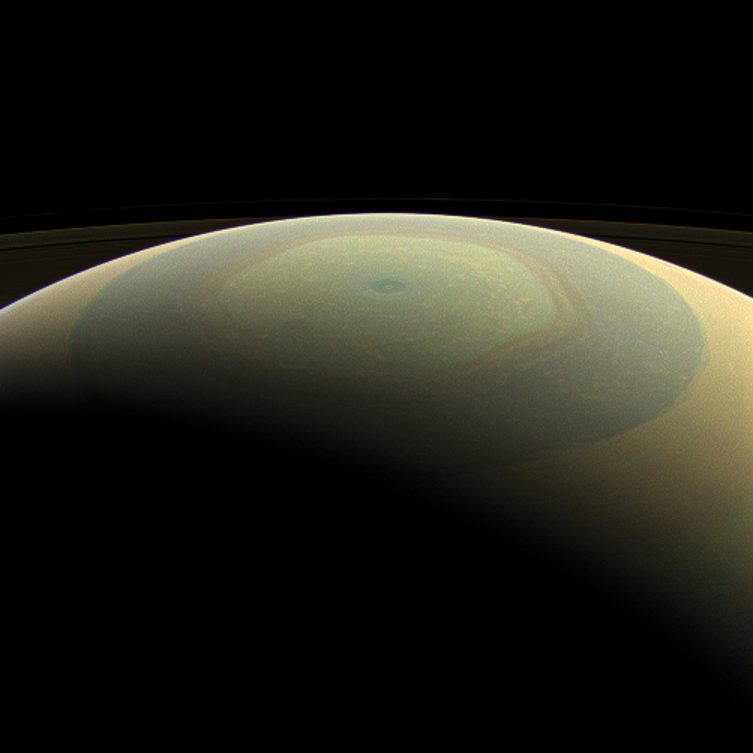

Painted Lines on an Ornament

The globe of Saturn, seen here in natural color, is reminiscent of a holiday ornament in this wide-angle view from NASA’s Cassini spacecraft. The characteristic hexagonal shape of Saturn’s northern jet stream, somewhat yellow here, is visible. At the pole lies a Saturnian version of a high-speed hurricane, eye and all.

To learn more about Saturn’s north polar region see PIA14944 and PIA14945.

This view is centered on terrain at 75 degrees north latitude, 120 degrees west longitude. Images taken using red, green and blue spectral filters were combined to create this natural-color view. The images were taken with the Cassini spacecraft wide-angle camera on July 22, 2013.

This view was acquired at a distance of approximately 611,000 miles (984,000 kilometers) from Saturn. Image scale is 51 miles (82 kilometers) per pixel.

The Cassini-Huygens mission is a cooperative project of NASA, the European Space Agency and the Italian Space Agency. The Jet Propulsion Laboratory, a division of the California Institute of Technology in Pasadena, manages the mission for NASA’s Science Mission Directorate, Washington, D.C. The Cassini orbiter and its two onboard cameras were designed, developed and assembled at JPL. The imaging operations center is based at the Space Science Institute in Boulder, Colo.

Credit: NASA/JPL-Caltech/Space Science Institute